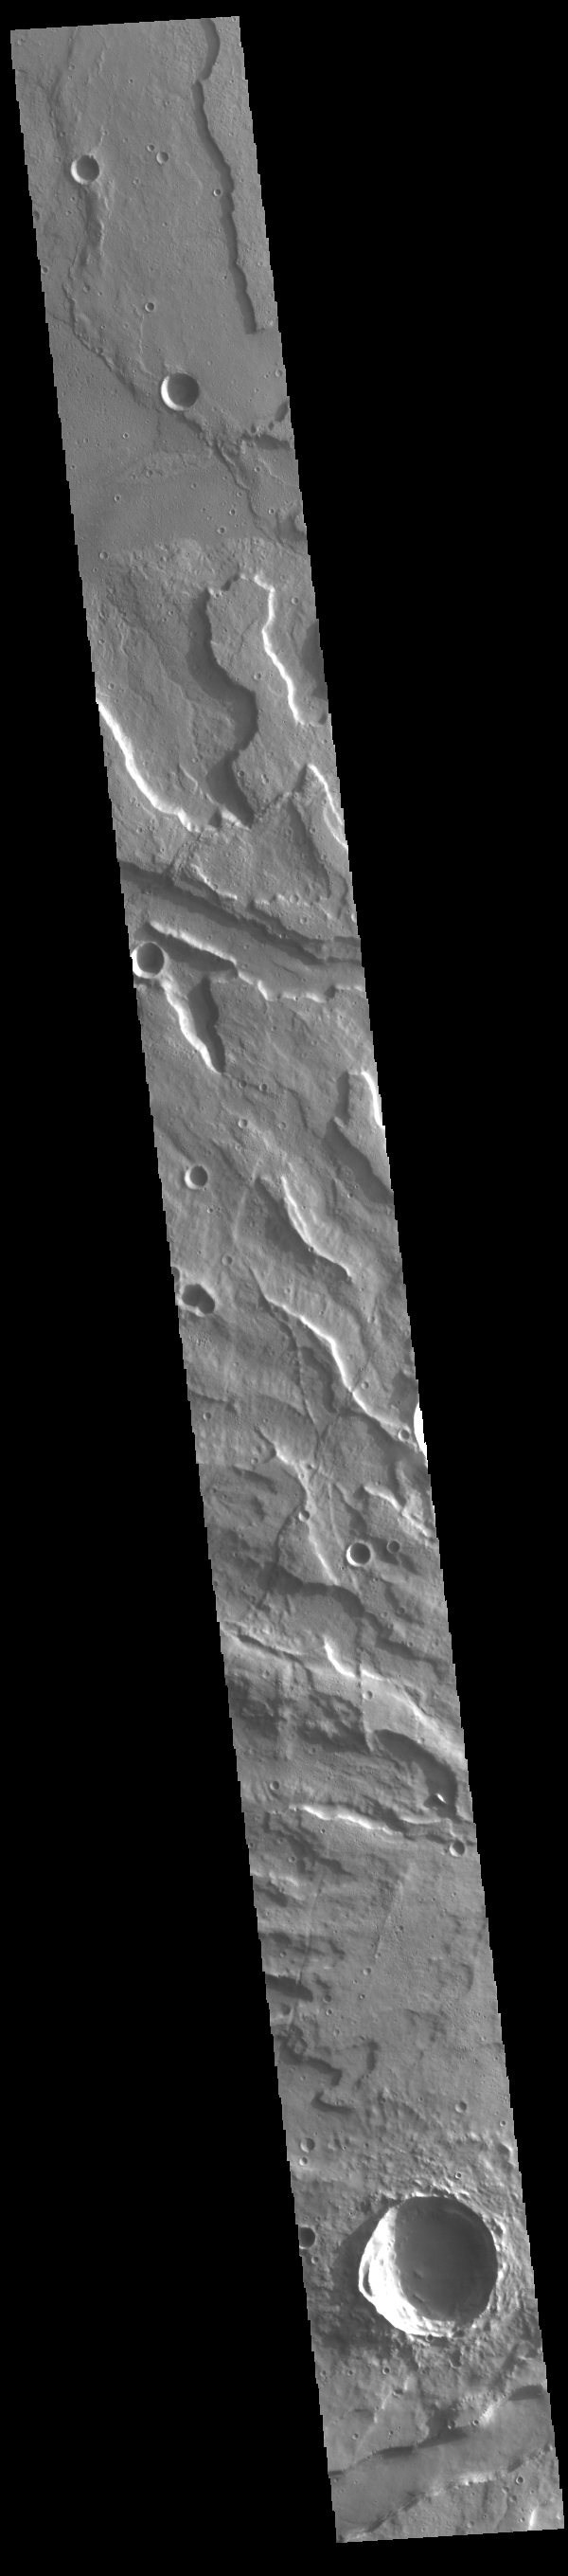

Tyrrhenus Mons

Today’s VIS image crosses part of the flank of Tyrrhenus Mons. Tyrrhenus Mons is one of the oldest martian volcanoes. Unlike most of the other Martian volcanoes, it is made of layers that include softer volcanic ash rather than just basaltic flows. This difference is evident in how the volcano is being eroded, creating broad intersecting sinuous channels.

On Earth basaltic flows form broad shield volcanoes like Hawaii. Shield volcanoes can erupt from the central crater, as well as along the flanks. Volcanoes with ash layers, called composite volcanoes, form steeper sides like Mt Rainier and Mt Fuji, with material erupting only from the central caldera. Tyrrhenus Mons more closely resembles composite volcanoes.

Credit: NASA/JPL-Caltech/ASU